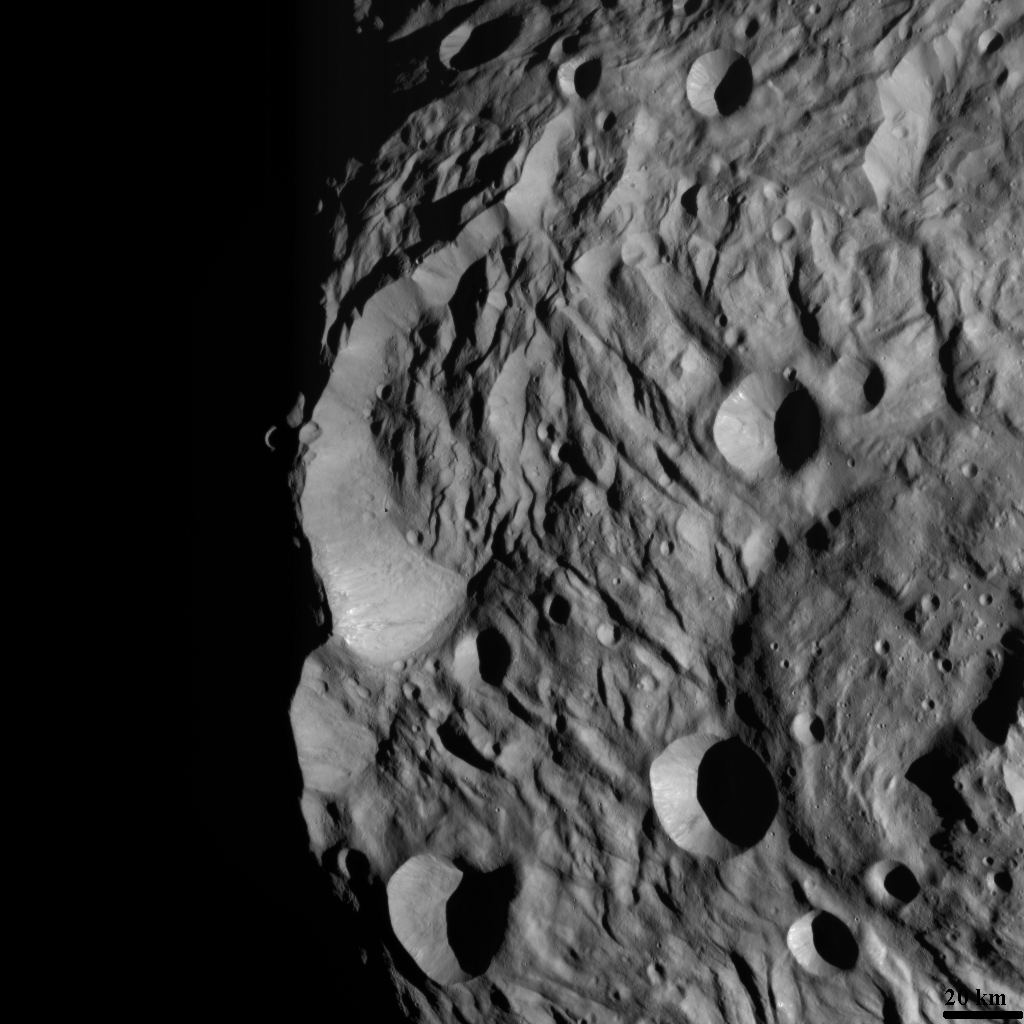

South Polar Scarp

NASA’s Dawn spacecraft obtained this image with its framing camera on August 12, 2011. The image was taken through the framing camera’s clear filter. The image has a resolution of about 260 meters per pixel.

The Dawn mission to Vesta and Ceres is managed by the Jet Propulsion Laboratory, Pasadena, Calif., for NASA’s Science Mission Directorate, Washington, D.C. It is a project of the Discovery Program managed by NASA’s Marshall Space Flight Center, Huntsville, Ala. UCLA, is responsible for overall Dawn mission science. Orbital Sciences Corporation of Dulles, Va., designed and built the Dawn spacecraft.

The framing cameras were developed and built under the leadership of the Max Planck Institute for Solar System Research, Katlenburg-Lindau, Germany, with significant contributions by the German Aerospace Center (DLR) Institute of Planetary Research, Berlin, and in coordination with the Institute of Computer and Communication Network Engineering, Braunschweig. The framing camera project is funded by NASA, the Max Planck Society and DLR. JPL is a division of the California Institute of Technology, in Pasadena.

Credit: NASA/JPL-Caltech/UCLA/MPS/DLR/IDA